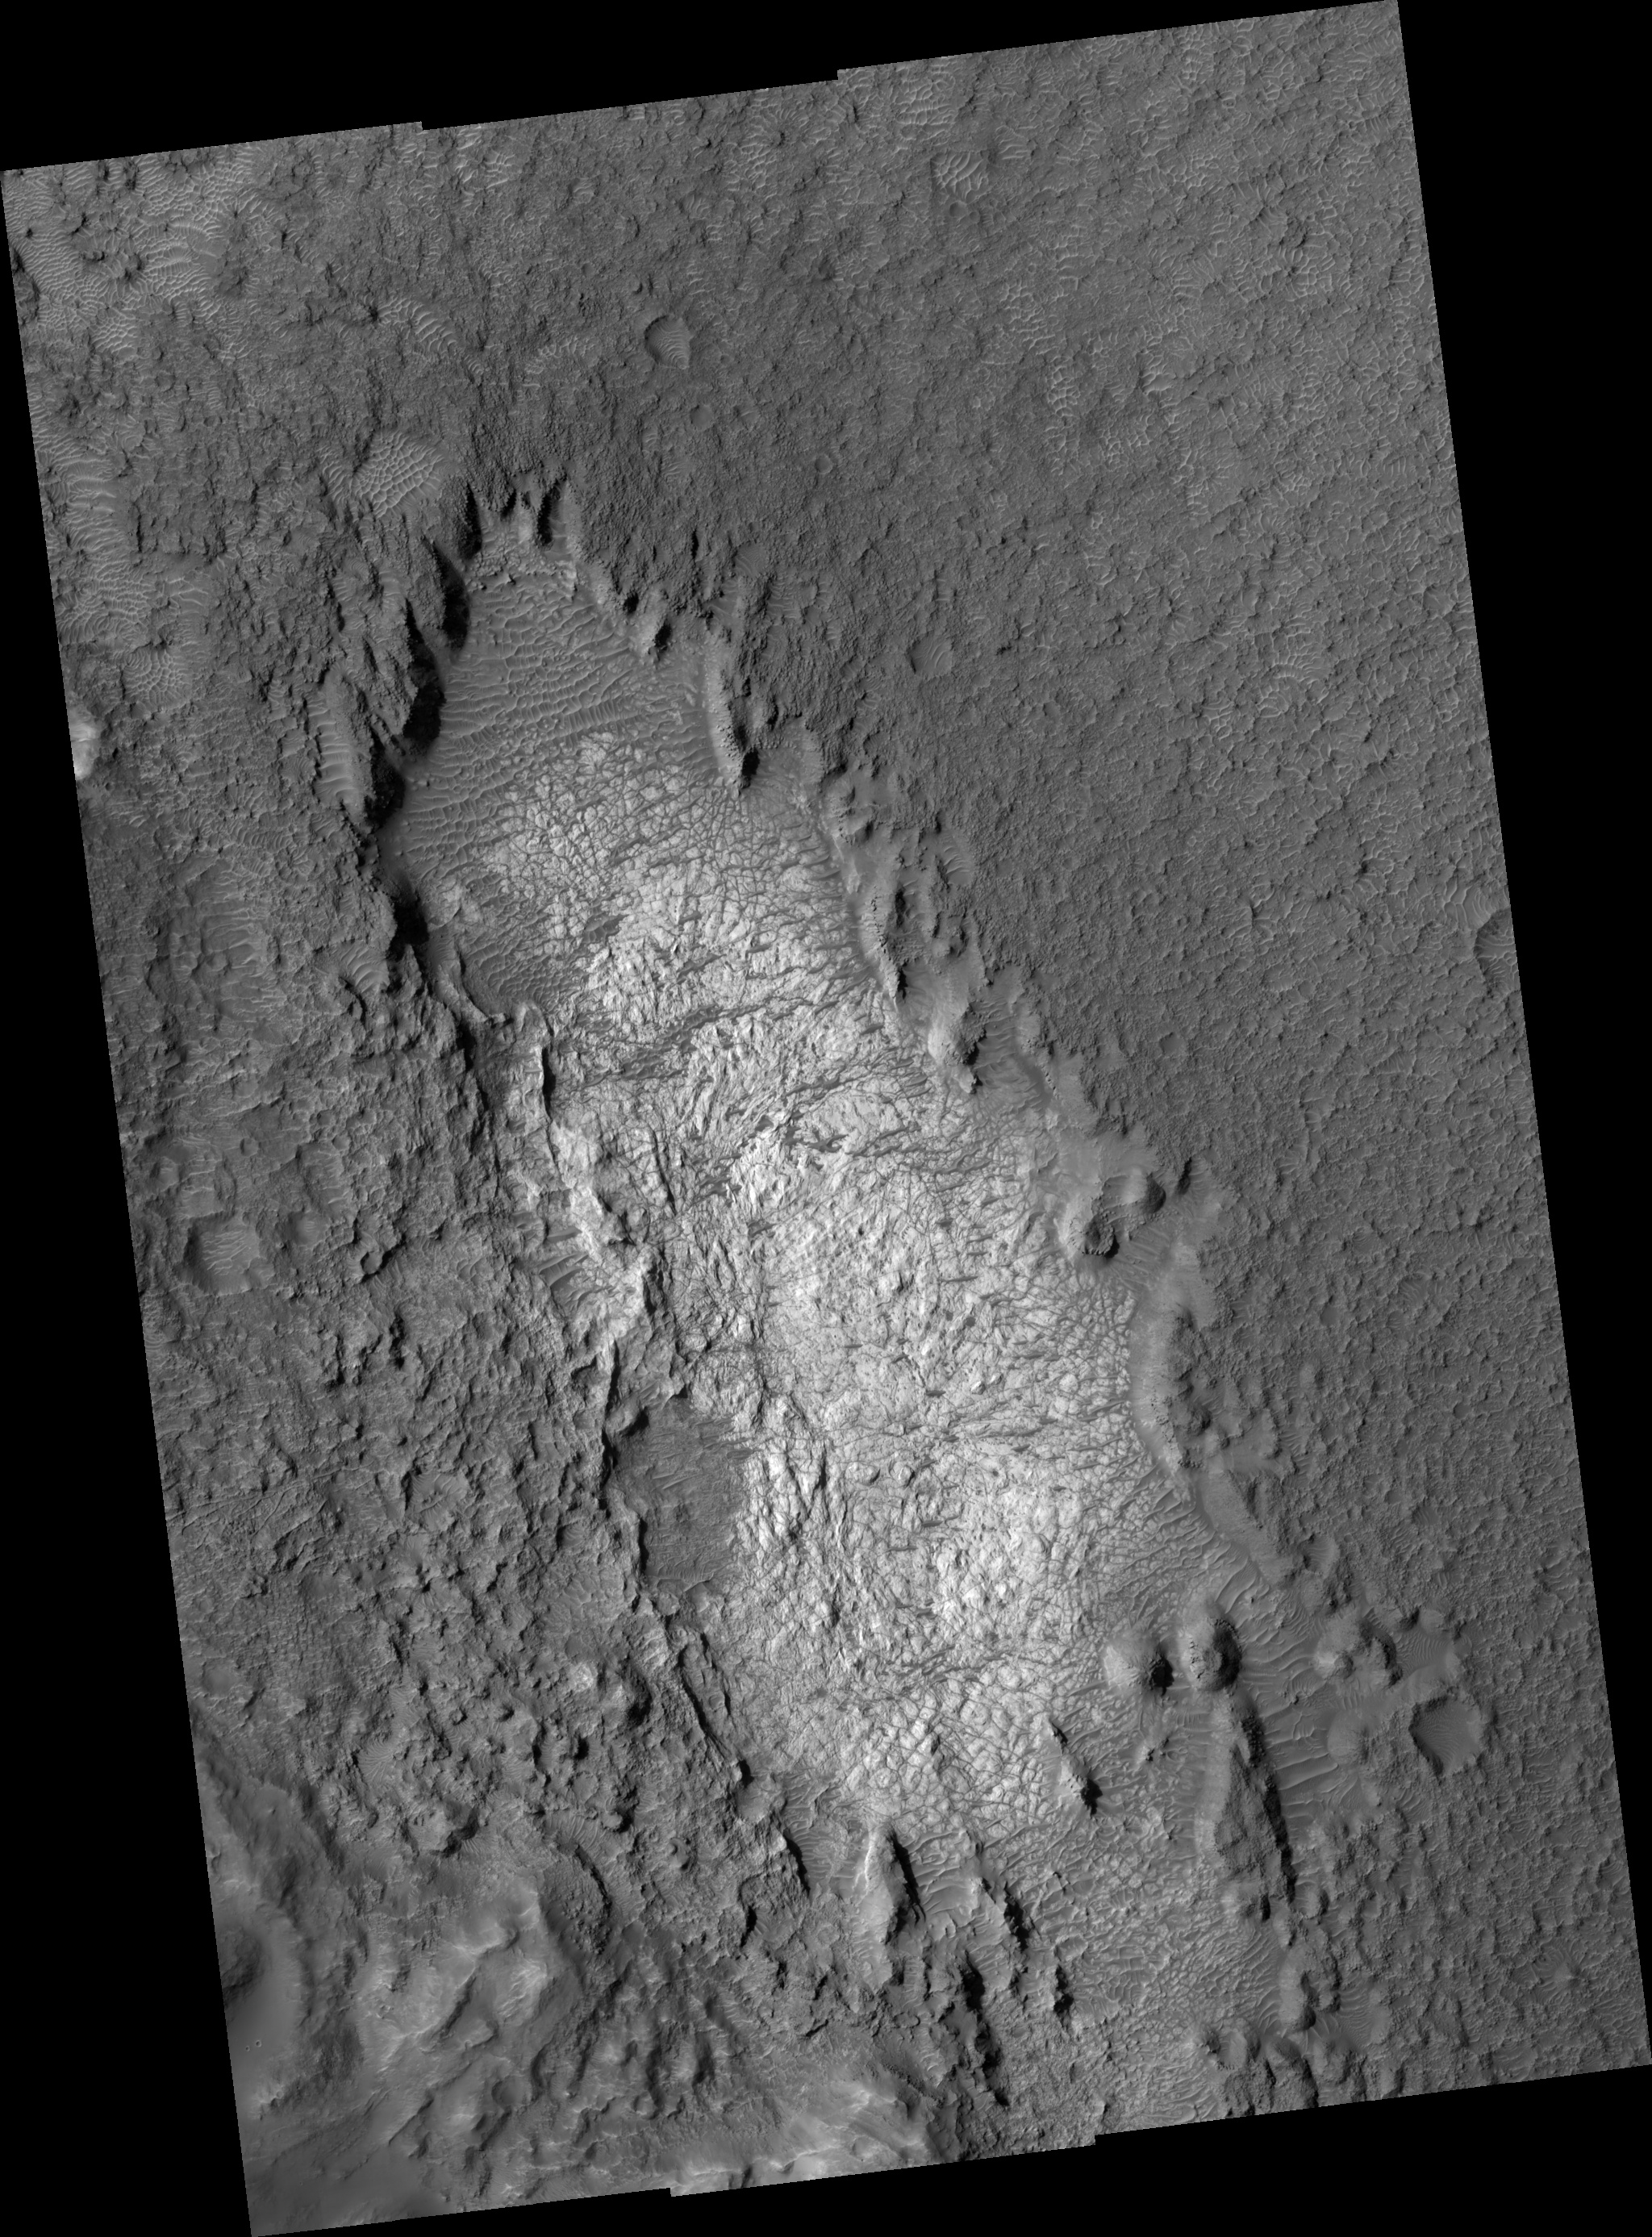

Light Outcrop on Crater Floor

This HiRISE image (PSP_001860_1685) shows part of the floor of a large impact crater in the southern highlands, north of the giant Hellas impact basin. Most of the crater floor is dark, with abundant small ripples of wind-blown material. However, a pit in the floor of the crater has exposed light-toned, fractured rock.

The light-toned material appears fractured at several different scales. These fractures are called joints, and result from stresses on the rock after its formation.

Joints are similar to faults, but have undergone virtually no displacement. With careful analysis, joints can provide insight into the forces that have affected a unit of rock, and thus into its geologic history. The fractures appear dark; this may be due to trapping of dark, wind-blown sand in the crack, to precipitation of different minerals along the fracture, or both.

Observation Toolbox
Acquisition date: 12 December 2006
Local Mars time: 3:40 PM
Degrees latitude (centered): -11.3°
Degrees longitude (East): 69.4°
Range to target site: 261.2 km (163.3 miles)
Original image scale range: from 26.1 cm/pixel (with 1 x 1 binning) to 52.3 cm/pixel (with 2 x 2 binning)
Map-projected scale: 25 cm/pixel and north is up
Map-projection: EQUIRECTANGULAR
Emission angle: 5.4°
Phase angle: 54.4°
Solar incidence angle: 59°, with the Sun about 31° above the horizon
Solar longitude: 152.8°, Northern Autumn

NASA’s Jet Propulsion Laboratory, a division of the California Institute of Technology in Pasadena, manages the Mars Reconnaissance Orbiter for NASA’s Science Mission Directorate, Washington. Lockheed Martin Space Systems, Denver, is the prime contractor for the project and built the spacecraft. The High Resolution Imaging Science Experiment is operated by the University of Arizona, Tucson, and the instrument was built by Ball Aerospace and Technology Corp., Boulder, Colo.

Credit: NASA/JPL/Univ. of Arizona